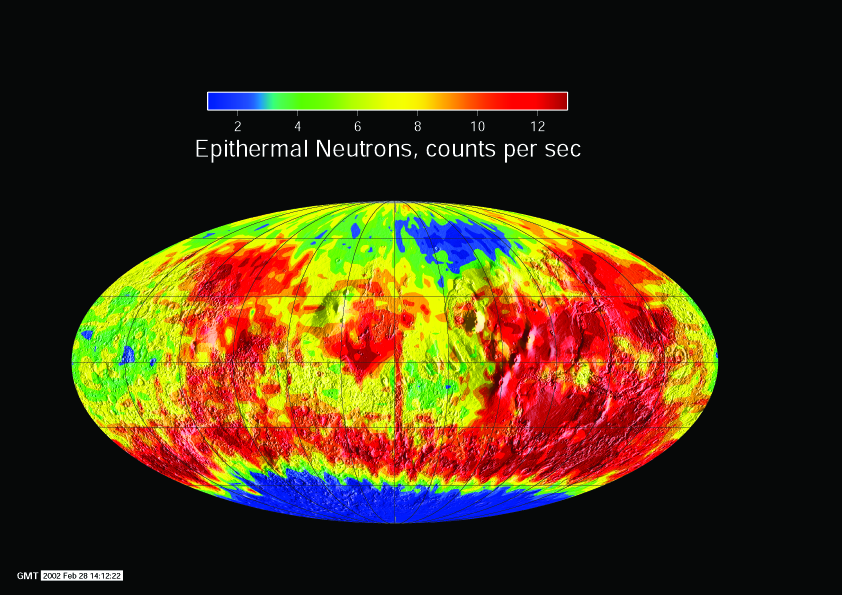

Global Neutron View

Observations by NASA’s 2001 Mars Odyssey show a global view of Mars in intermediate-energy, or epithermal, neutrons.

Soil enriched in hydrogen is indicated by the deep blue colors on the map, which show a low intensity of epithermal neutrons. The view shown here is a map of measurements made during the first week of mapping by NASA’s 2001 Mars Odyssey spacecraft in February 2002 using the neutron spectrometer instrument. The central meridian in this projection is zero degrees longitude.

NASA’s Jet Propulsion Laboratory, Pasadena, Calif., manages the 2001 Mars Odyssey mission for NASA’s Office of Space Science, Washington, D.C. The neutron spectrometer was supplied by the Los Alamos National Laboratory,Los Alamos, N.M., and is one of the instruments in the gamma ray spectrometer instrument suite, which was supplied by the University of Arizona, Tucson. Lockheed Martin Astronautics, Denver, is the prime contractor for the project, and developed and built the orbiter. See http://grs.lpl.arizona.edu for more information. Odyssey mission operations are conducted jointly from Lockheed Martin and from JPL, a division of the California Institute of Technology in Pasadena.

Credit: NASA/Jet Propulsion Laboratory/University of Arizona